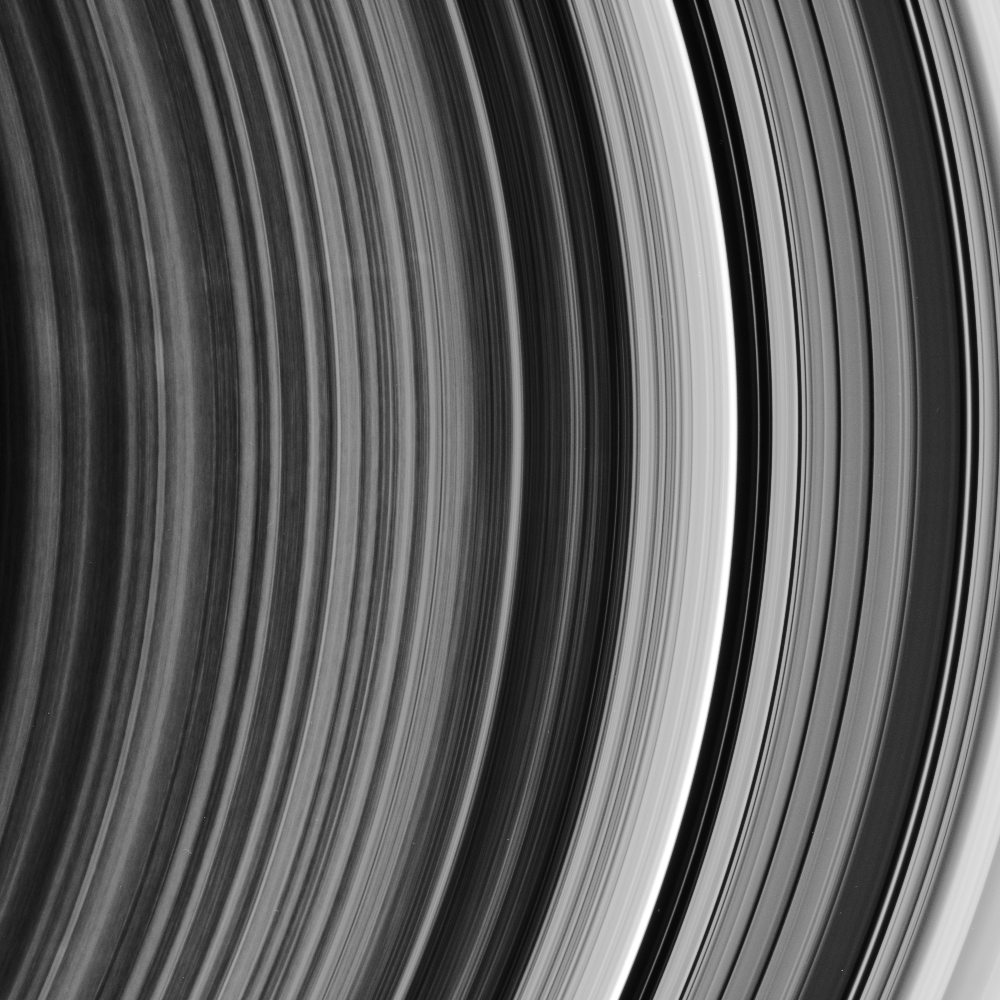

The Spoke Boundary

This ringscape shows the outermost part of the rings’ spoke-forming region, the other edge of the B ring, and the regular bands of material within the Cassini Division. Spokes are only seen in Saturn’s B ring, interior to the Cassini Division.

Several very faint spokes are visible at left, above center. Also on the left half of the image are variations in brightness along the direction of particle motion, a commonly seen feature in the spoke-forming region.

The Cassini Division is the region to the right of the brightest ringlet in the image. This view looks toward the unlit side of the rings from about 20 degrees above the ringplane.

The image was taken in visible light with the Cassini spacecraft narrow-angle camera on Dec. 9, 2006 at a distance of approximately 1.7 million kilometers (1.1 million miles) from Saturn. Image scale is 10 kilometers (6 miles) per pixel.

The Cassini-Huygens mission is a cooperative project of NASA, the European Space Agency and the Italian Space Agency. The Jet Propulsion Laboratory, a division of the California Institute of Technology in Pasadena, manages the mission for NASA’s Science Mission Directorate, Washington, D.C. The Cassini orbiter and its two onboard cameras were designed, developed and assembled at JPL. The imaging operations center is based at the Space Science Institute in Boulder, Colo.

Credit: NASA/JPL/Space Science Institute